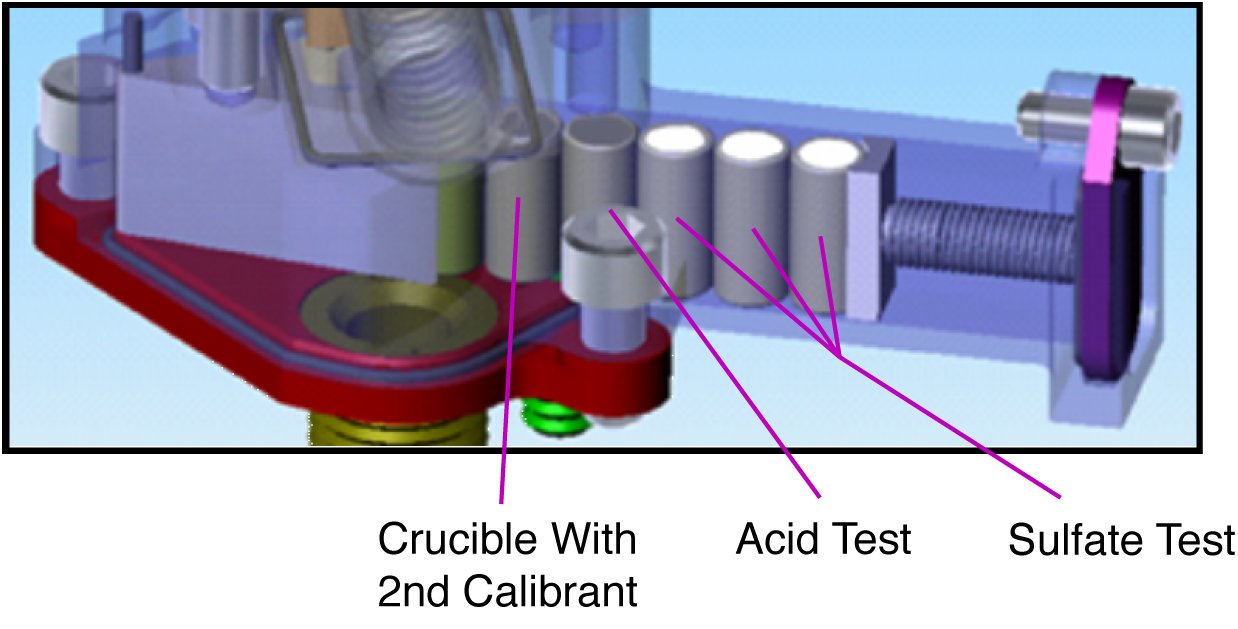

Phoenix’s Wet Chemistry Lab

This is an illustration of the analytical procedure of NASA’s Phoenix Mars Lander’s Wet Chemistry Lab (WCL) on board the Microscopy, Electrochemistry, and Conductivity Analyzer (MECA) instrument. By dissolving small amounts of soil in water, WCL can determine the pH, the abundance of minerals such as magnesium and sodium cations or chloride, bromide and sulfate anions, as well as the conductivity and redox potential.

The Phoenix Mission is led by the University of Arizona, Tucson, on behalf of NASA. Project management of the mission is by NASA’s Jet Propulsion Laboratory, Pasadena, Calif. Spacecraft development is by Lockheed Martin Space Systems, Denver.

Photojournal Note: As planned, the Phoenix lander, which landed May 25, 2008 23:53 UTC, ended communications in November 2008, about six months after landing, when its solar panels ceased operating in the dark Martian winter.

Credit: NASA/JPL-Caltech/University of Arizona